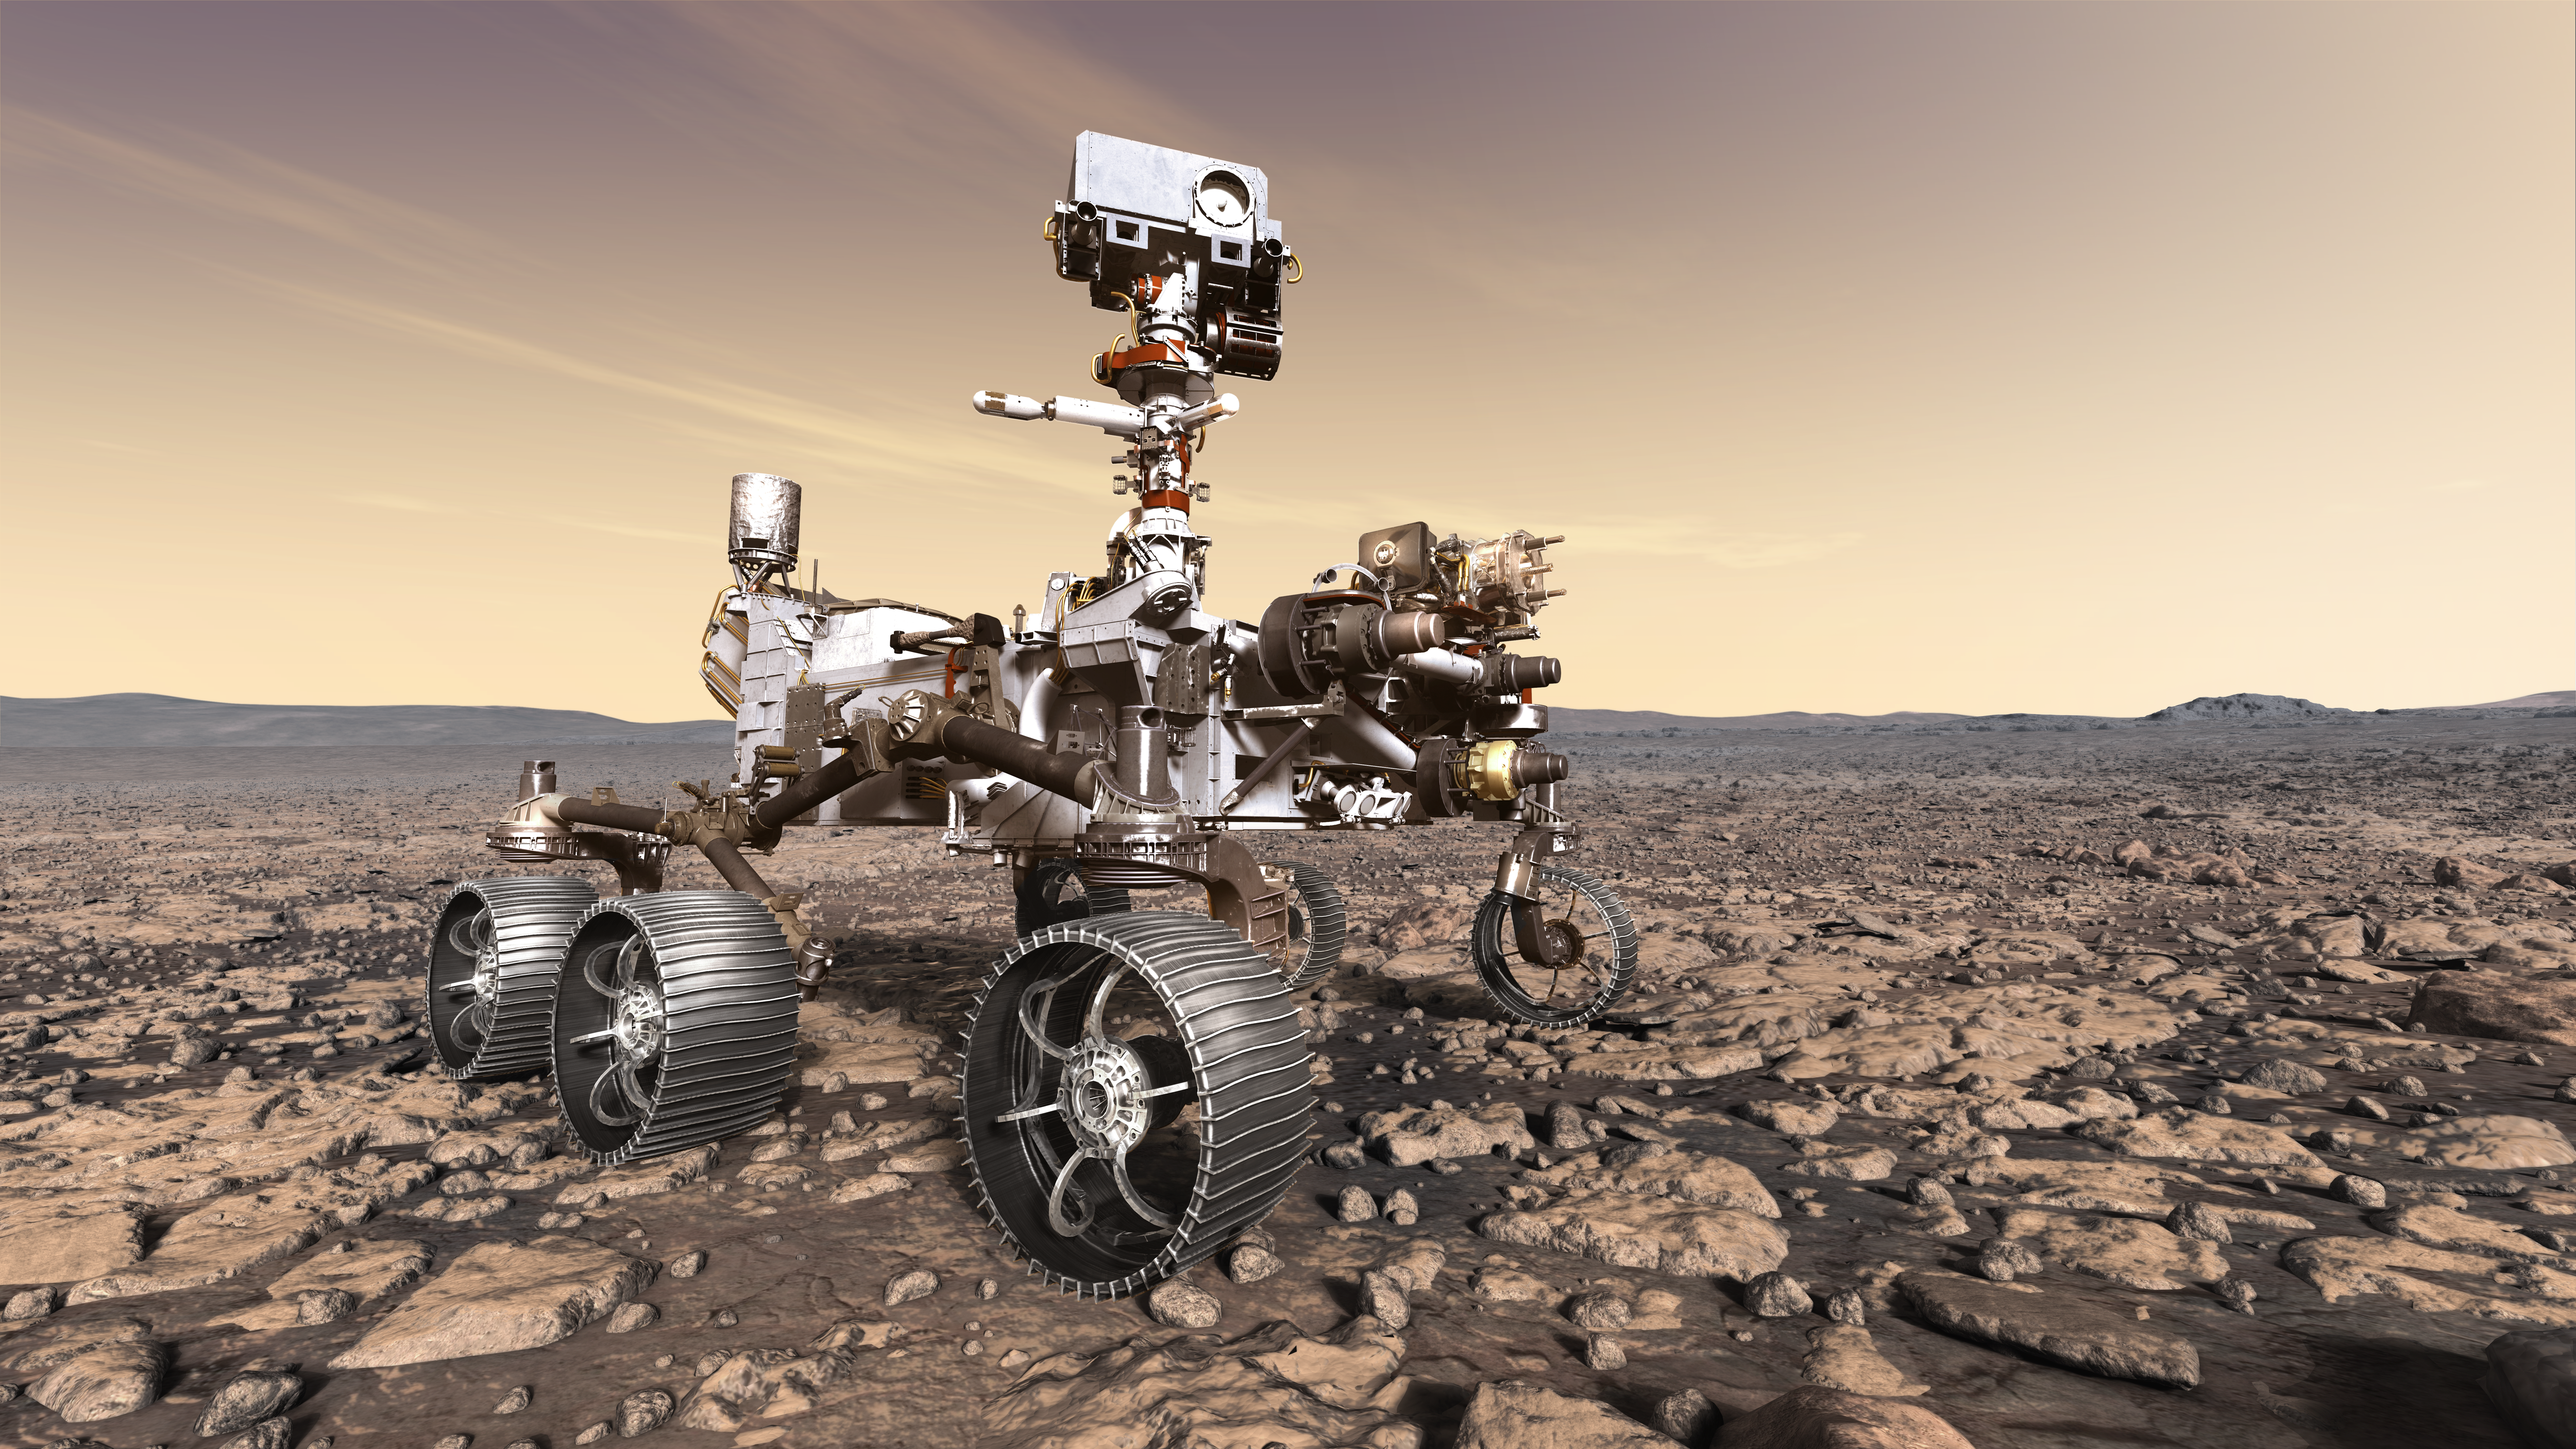

NASA’s Mars 2020 Rover Artist’s Concept #6

This artist’s rendition depicts NASA’s Mars 2020 rover studying its surroundings.

The mission will not only seek out and study an area likely to have been habitable in the distant past, but it will take the next, bold step in robotic exploration of the Red Planet by seeking signs of past microbial life itself.

Mars 2020 will use powerful instruments to investigate rocks on Mars down to the microscopic scale of variations in texture and composition. It will also acquire and store samples of the most promising rocks and soils that it encounters, and set them aside on the surface of Mars. A future mission could potentially return these samples to Earth.

Mars 2020 is targeted for launch in July/August 2020 aboard an Atlas V-541 rocket from Space Launch Complex 41 at Cape Canaveral Air Force Station in Florida.

NASA’s Jet Propulsion Laboratory builds and manages the Mars 2020 rover for the NASA Science Mission Directorate at the agency’s headquarters in Washington.

For more information about the mission, go to https://mars.nasa.gov/mars2020/.

Photojournal Note: Also available is the full resolution TIFF file PIA22109_full.tif. This file may be too large to view from a browser; it can be downloaded onto your desktop by right-clicking on the previous link and viewed with image viewing software.

Credit: NASA/JPL-Caltech